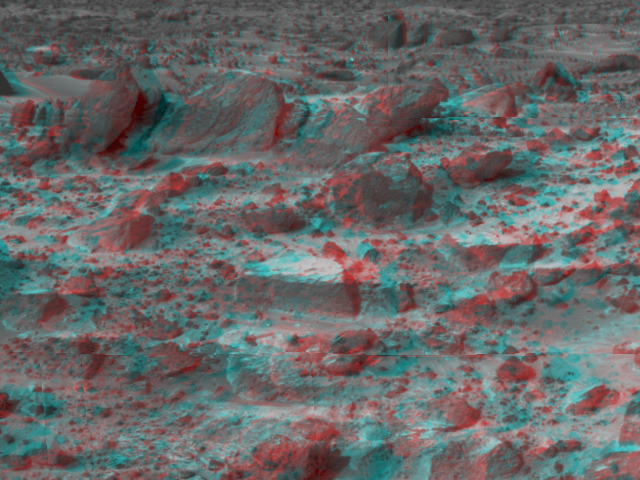

A Closer View of Prominent Rocks – 3-D

Many prominent rocks near the Sagan Memorial Station are featured in this image, taken in stereo by the Imager for Mars Pathfinder (IMP) on Sol 3. 3D glasses are necessary to identify surface detail. “Shark,” “Half-Dome,” “Pumpkin,” “Flat Top” and “Frog” are at center. Little Flat Top is at right. The horizon in the distance is one to two kilometers away.

Mars Pathfinder is the second in NASA’s Discovery program of low-cost spacecraft with highly focused science goals. The Jet Propulsion Laboratory, Pasadena, CA, developed and manages the Mars Pathfinder mission for NASA’s Office of Space Science, Washington, D.C. JPL is an operating division of the California Institute of Technology (Caltech). The Imager for Mars Pathfinder (IMP) was developed by the University of Arizona Lunar and Planetary Laboratory under contract to JPL. Peter Smith is the Principal Investigator.

Click below to see the left and right views individually.

Left
Right
Photojournal note: Sojourner spent 83 days of a planned seven-day mission exploring the Martian terrain, acquiring images, and taking chemical, atmospheric and other measurements. The final data transmission received from Pathfinder was at 10:23 UTC on September 27, 1997. Although mission managers tried to restore full communications during the following five months, the successful mission was terminated on March 10, 1998.

Credit: NASA/JPL